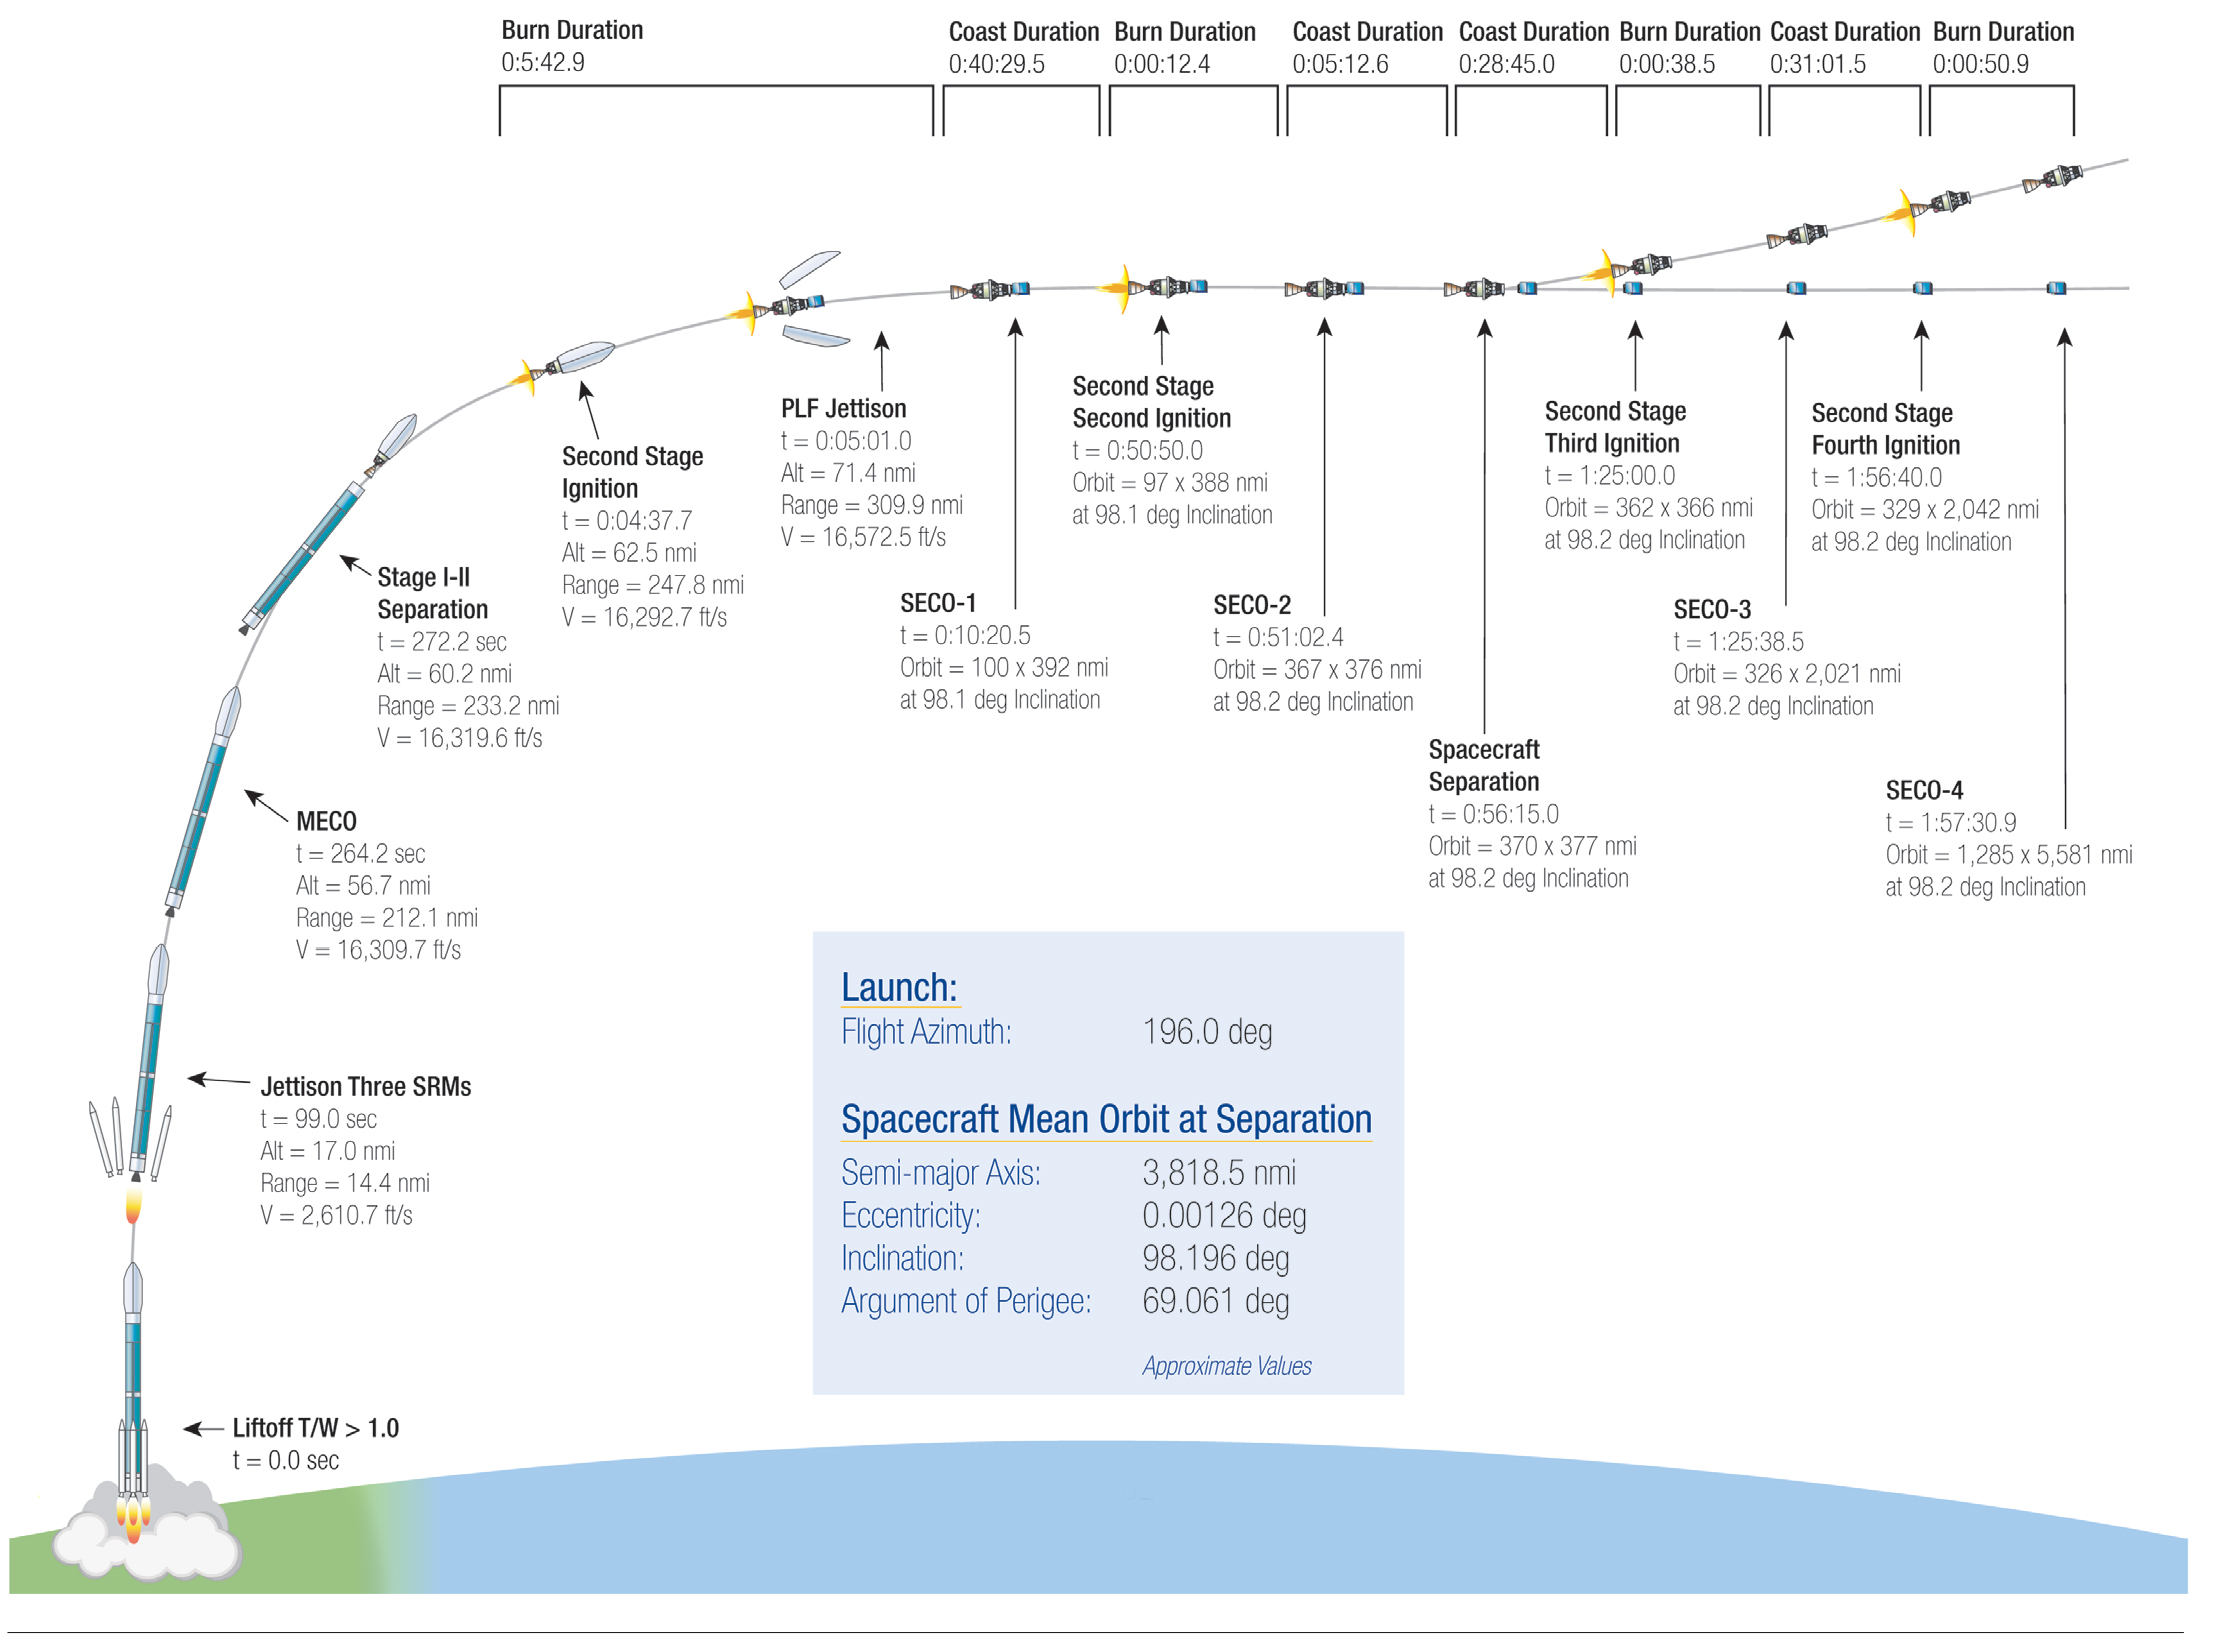

Key Events in the Launch of NASA’s Orbiting Carbon Observatory-2

This illustration highlights key events in the launch of NASA’s Orbiting Carbon Observatory-2, beginning with its liftoff from Vandenberg Air Force Base in central California.

OCO-2 is managed by JPL for NASA’s Science Mission Directorate, Washington. Orbital Sciences Corporation, Dulles, Va., built the spacecraft and provides mission operations under JPL’s leadership. The California Institute of Technology in Pasadena manages JPL for NASA.

Credit: NASA/United Launch Alliance